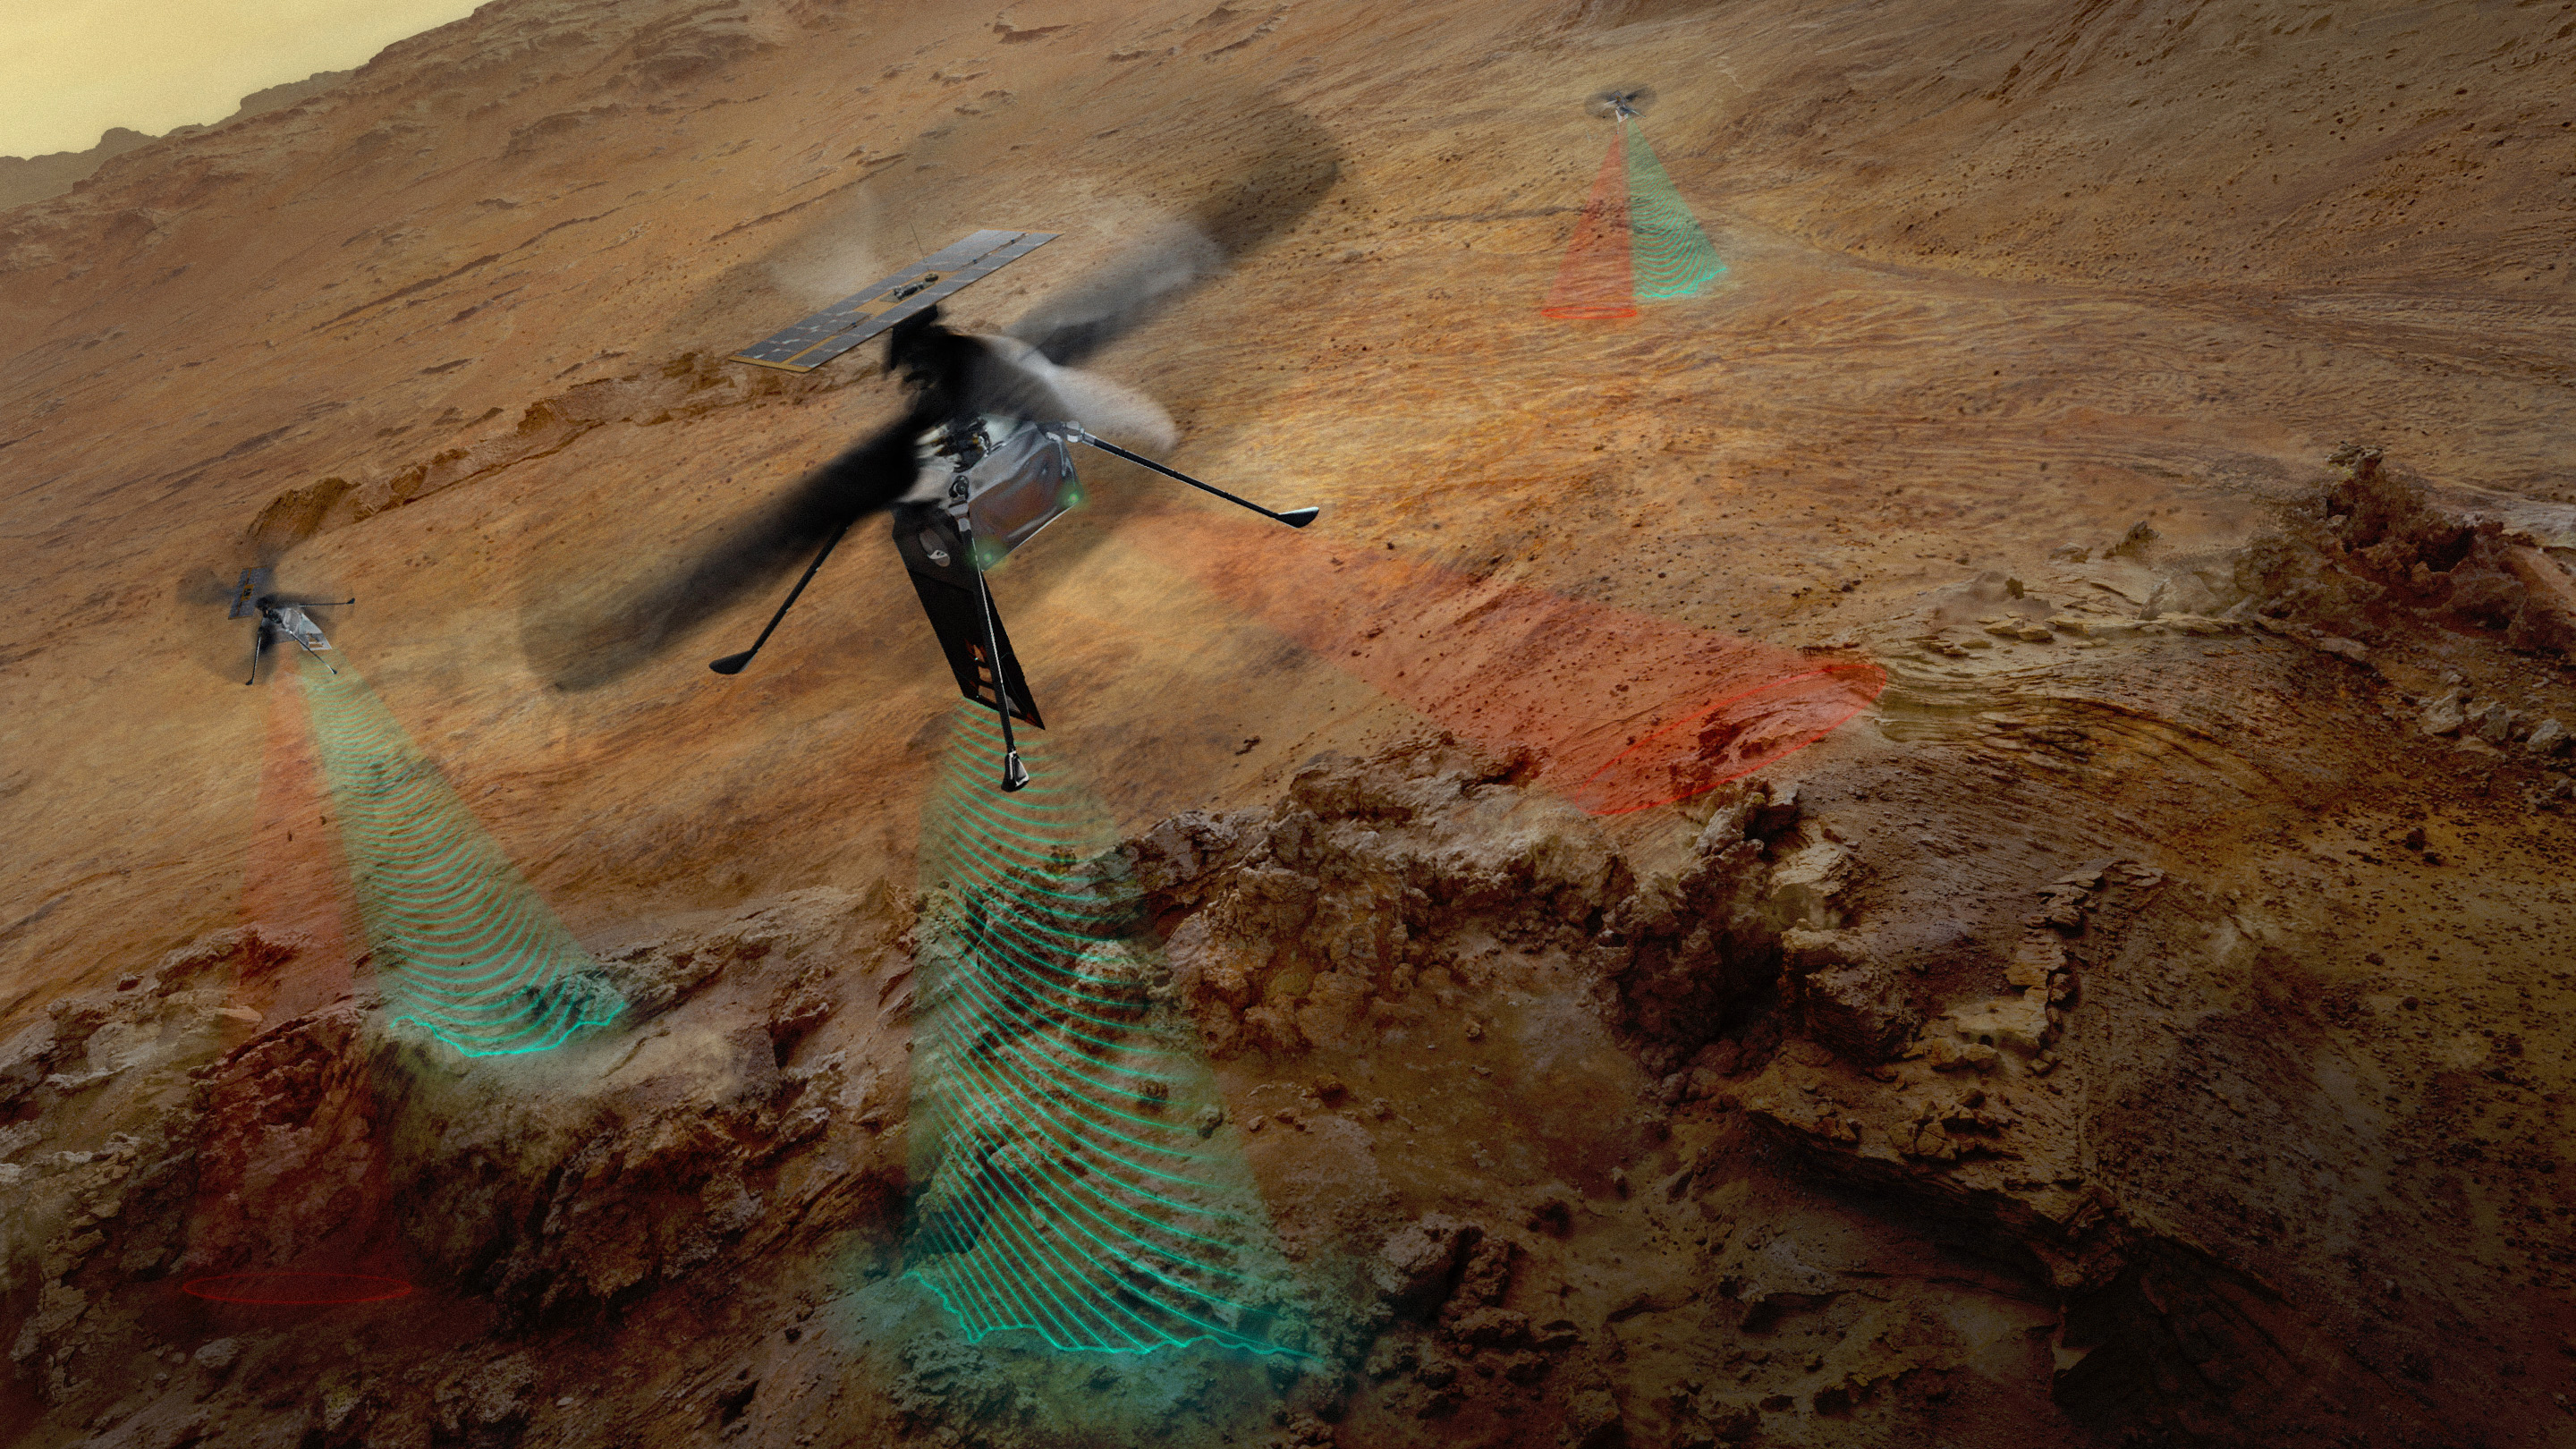

NASA’s SkyFall Helicopters at Work (Artist’s Concept)

This artist’s concept depicts NASA’s three SkyFall Mars helicopters collecting data while flying over the surface of the Red Planet.

The green frequency waves emanating from the helicopters’ large antennas depict collection of subsurface radar data. The red beams depict collect near-infrared imagery data from regolith (crushed rock and dust) and other surface features.

Equipped with four instruments each, the three helicopters will follow in the footsteps of the agency’s Ingenuity Mars Helicopter, a technology demonstrator that flew 72 times over nearly three years, proving that powered, controlled flight is possible in the rarefied Martian atmosphere. It also demonstrated how an aerial perspective can generate valuabledata by helping NASA’s Perseverance Mars rover team plan time-saving routes and choose locations for science-gathering.

SkyFall is expected to launch aboard NASA’s Space Reactor-1 Freedom in late 2028.

The SkyFall project, which will carry three Mars helicopters to the Red Planet in December 2028, is managed by NASA’s Jet Propulsion Laboratory. AeroVironment of Arlington, Virginia — which worked with JPL to design and build the history-making Ingenuity rotorcraft — will co-design and co-manufacture the SkyFall helicopters. Managed by Caltech for NASA, JPL manages the overall Mars Exploration Program on behalf of NASA’s Science Mission Directorate in Washington.

Credit: NASA/JPL-Caltech